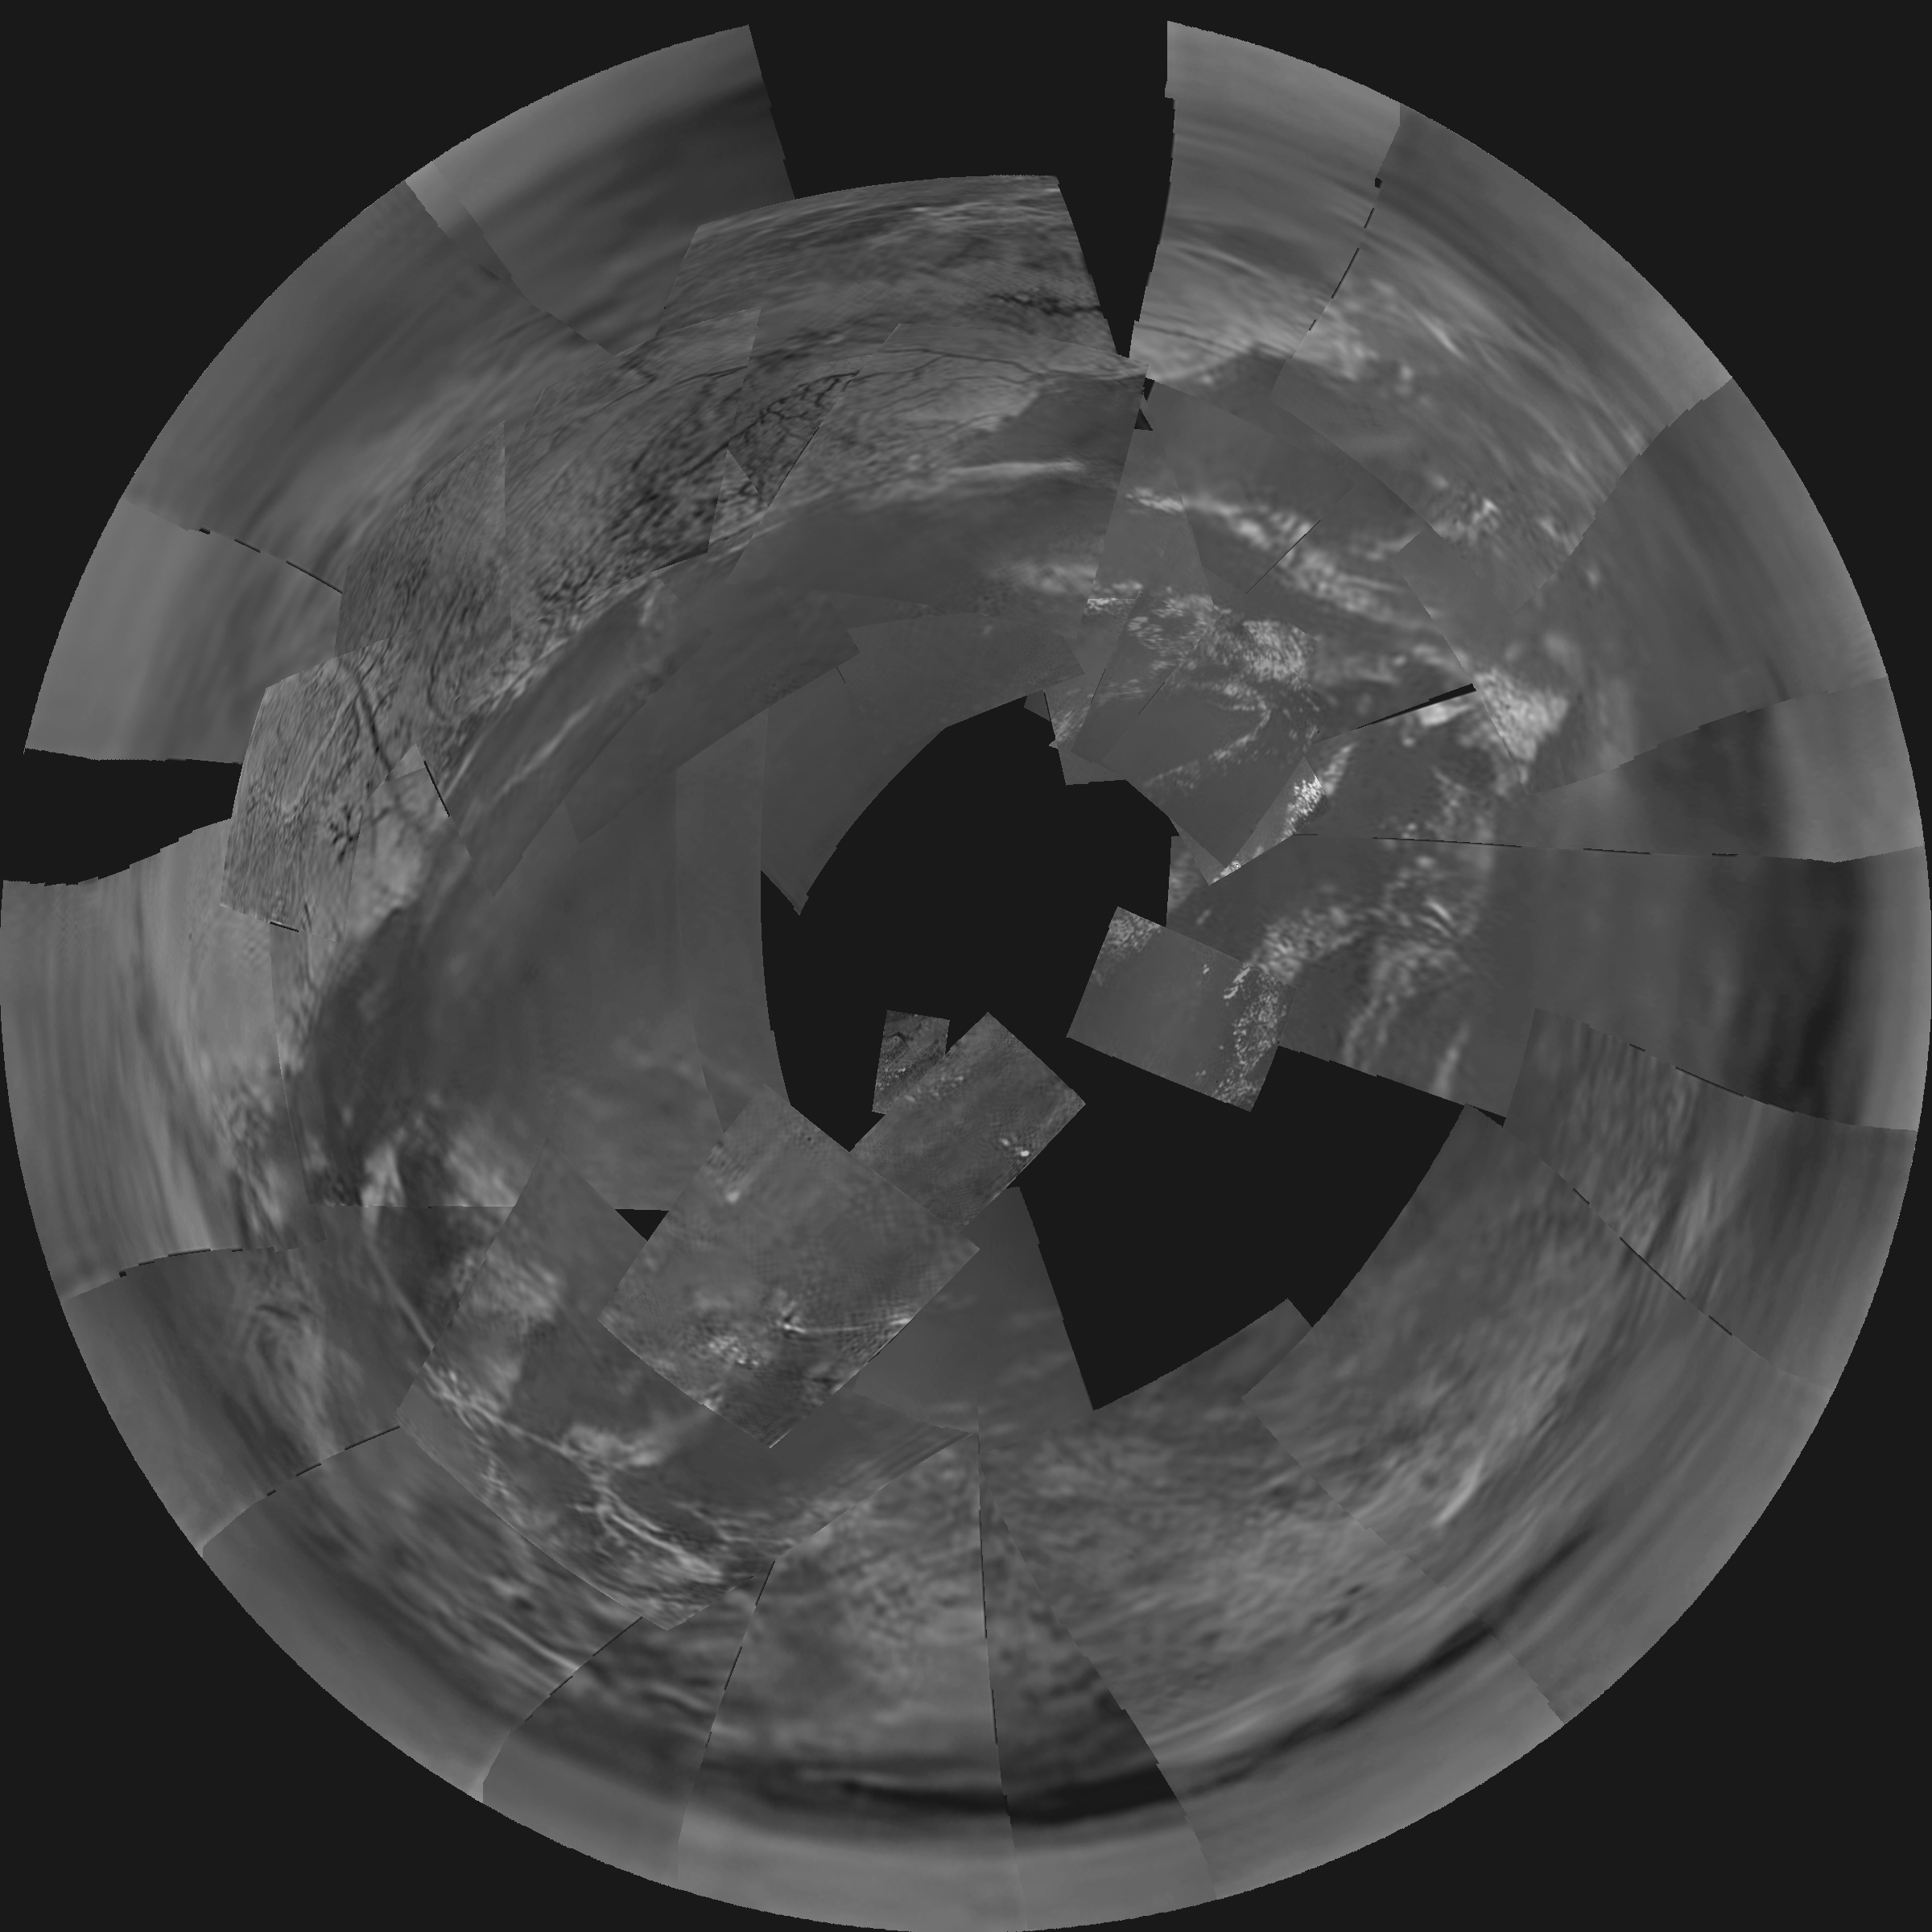

Huygens Titan Mosaic #1

This stereographic projection of Descent Imager/Spectral Radiometer images from the European Space Agency’s Huygens probe combines 60 images in 31 triplets, projected from a height of 3,000 meters (9,843 feet) above the black ‘lakebed’ surface. The bright area to the north (top of the image) and west is higher than the rest of the terrain, and covered in dark lines that appear to be drainage channels.

The images were then stitched together using one of several projection algorithms (in this case ‘stereographic’) to produce a full mosaic. The images used to construct this mosaic were taken on Jan. 14, 2005.

The Descent Imager/Spectral Radiometer is one of two NASA-funded instruments on the probe.

The Cassini-Huygens mission is a cooperative project of NASA, the European Space Agency and the Italian Space Agency. The Jet Propulsion Laboratory, a division of the California Institute of Technology in Pasadena, manages the Cassini-Huygens mission for NASA’s Science Mission Directorate, Washington, D.C. The Cassini orbiter was designed, developed and assembled at JPL. The Descent Imager/Spectral team is based at the University of Arizona, Tucson, Ariz.

Credit: NASA/JPL/ESA/University of Arizona